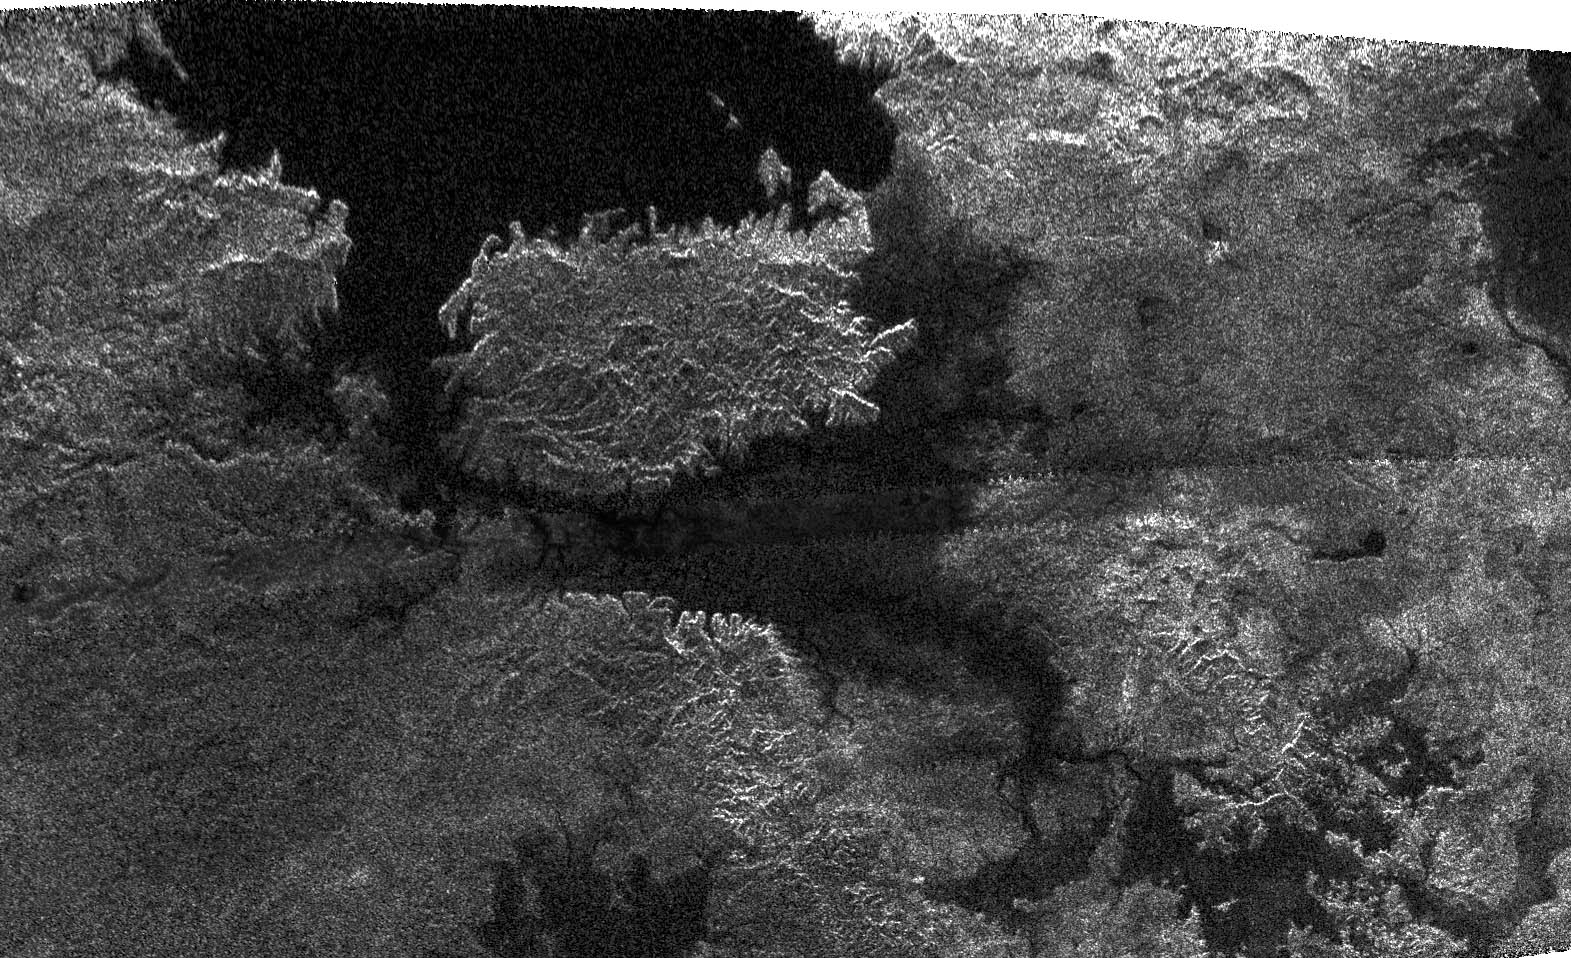

Titan: Larger and Larger Lakes

This radar image, obtained by Cassini’s radar instrument during a near-polar flyby on Feb. 22, 2007, shows a big island smack in the middle of one of the larger lakes imaged on Saturn’s moon Titan. This image offers further evidence that the largest lakes are at the highest latitudes.

The island is about 90 kilometers (62 miles) by 150 kilometers (93 miles) across, about the size of Kodiak Island in Alaska or the Big Island of Hawaii. The island may actually be a peninsula connected by a bridge to a larger stretch of land. As you go farther down the image, several very small lakes begin to appear, which may be controlled by local topography.

This image was taken in synthetic aperture mode at 700 meter (2,300 feet) resolution. North is toward the left. The image is centered at about 79 north degrees north and 310 degrees west.

The Cassini-Huygens mission is a cooperative project of NASA, the European Space Agency and the Italian Space Agency. The Jet Propulsion Laboratory, a division of the California Institute of Technology in Pasadena, manages the mission for NASA’s Science Mission Directorate, Washington, D.C. The Cassini orbiter was designed, developed and assembled at JPL. The radar instrument was built by JPL and the Italian Space Agency, working with team members from the United States and several European countries.

Credit: NASA/JPL-Caltech/ASI